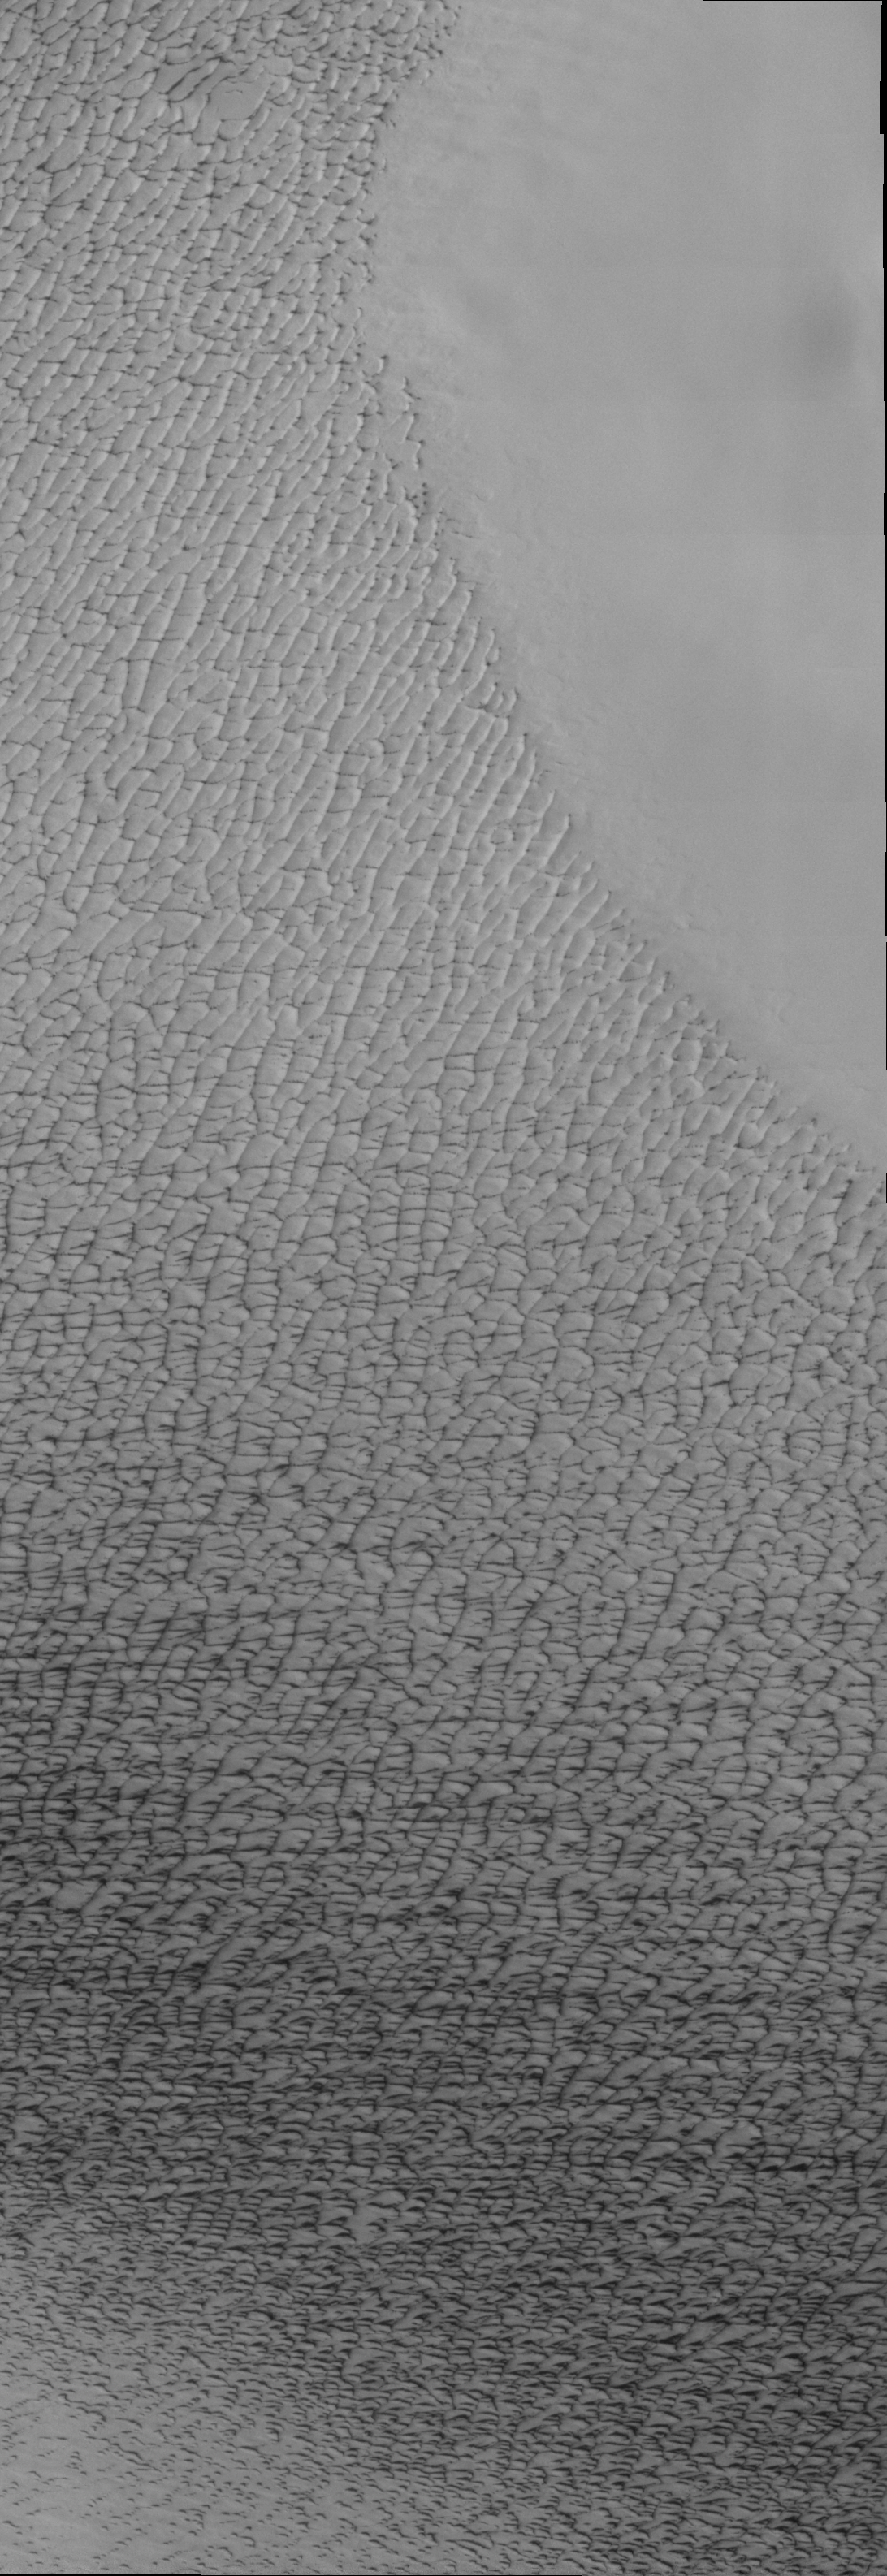

Isolated Northern Dunes

Our topic for the weeks of April 4 and April 11 is dunes on Mars. We will look at the north polar sand sea and at isolated dune fields at lower latitudes. Sand seas on Earth are often called “ergs,” an Arabic name for dune field. A sand sea differs from a dune field in two ways: 1) a sand sea has a large regional extent, and 2) the individual dunes are large in size and complex in form.

This VIS image was taken at 81 degrees North latitude during Northern spring. In this region, the dunes are isolated from each other. The dunes are just starting to emerge from the winter frost covering appearing dark with bright crests. These dunes are located on top of ice.

Image information: VIS instrument. Latitude 82.1, Longitude 191.3 East (168.7 West). 19 meter/pixel resolution.

Note: this THEMIS visual image has not been radiometrically nor geometrically calibrated for this preliminary release. An empirical correction has been performed to remove instrumental effects. A linear shift has been applied in the cross-track and down-track direction to approximate spacecraft and planetary motion. Fully calibrated and geometrically projected images will be released through the Planetary Data System in accordance with Project policies at a later time.

NASA’s Jet Propulsion Laboratory manages the 2001 Mars Odyssey mission for NASA’s Office of Space Science, Washington, D.C. The Thermal Emission Imaging System (THEMIS) was developed by Arizona State University, Tempe, in collaboration with Raytheon Santa Barbara Remote Sensing. The THEMIS investigation is led by Dr. Philip Christensen at Arizona State University. Lockheed Martin Astronautics, Denver, is the prime contractor for the Odyssey project, and developed and built the orbiter. Mission operations are conducted jointly from Lockheed Martin and from JPL, a division of the California Institute of Technology in Pasadena.

Credit: NASA/JPL/Arizona State University